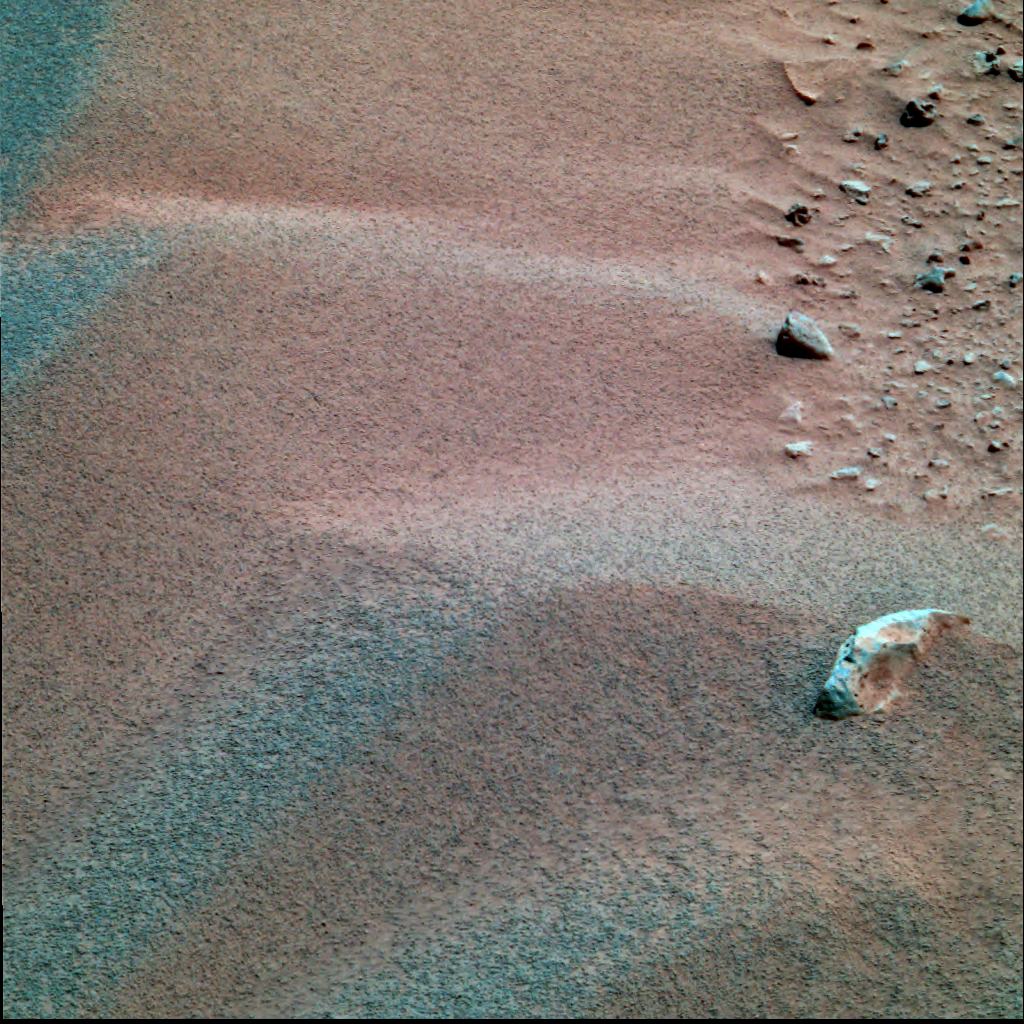

Are They Telltale Ripples?

This false-color image from the Mars Exploration Rover Spirit’s panoramic camera shows peak-like formations on the martian terrain at Gusev Crater. Scientists have been analyzing these formations, which have coarse particles accumulating on their tops, or crests. This characteristic classifies them as ripples instead of dunes, which have a more uniform distribution of particle sizes. Scientists are looking further into such formations, which can give insight to the wind direction and velocity on Mars, as well as the material that is being moved by the wind. This image was taken on the 40th martian day, or sol, of Spirit’s mission.

This diagram illustrates how windblown sediments travel. There are three basic types of particles that undergo different motions depending on their size. These particles are dust, sand and coarse sand, and their sizes approximate flour, sugar, and ball bearings, respectively. Sand particles move along the “saltation” path, hitting the surface downwind. When the sand hits the surface, it sends dust into the atmosphere and gives coarse sand a little shove. Mars Exploration Rover scientists are studying the distribution of material on the surface of Mars to better understand how winds shaped the landscape.

Credit: NASA/JPL/Cornell